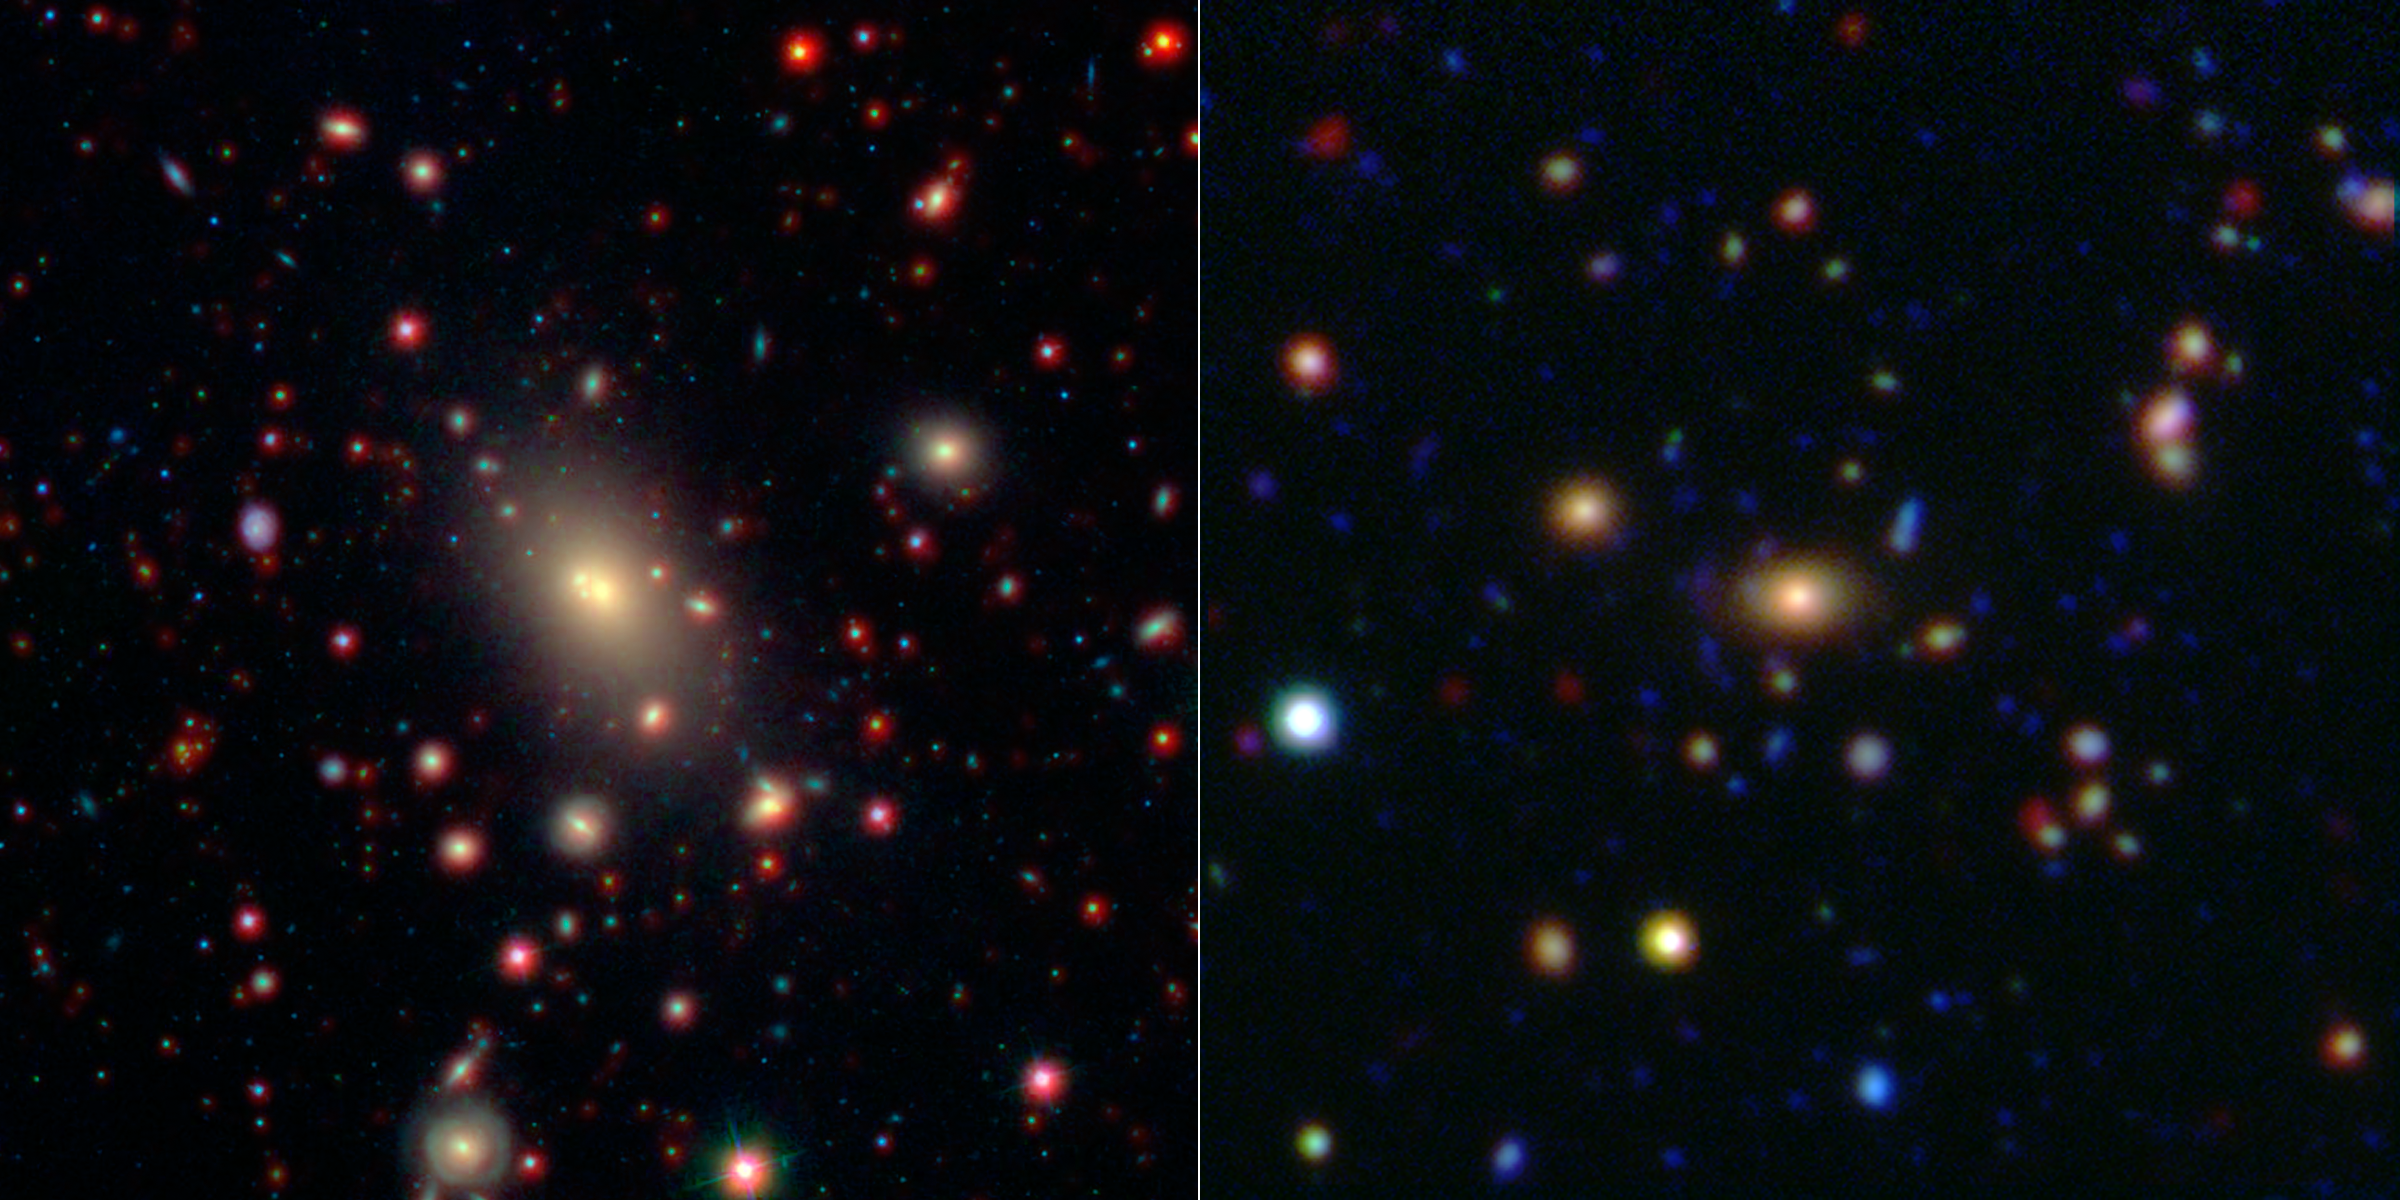

Monster in the Middle: Brightest Cluster Galaxy

This image shows two of the galaxy clusters observed by NASA's Wide-field Infrared Survey Explorer (WISE) and Spitzer Space Telescope missions. Galaxy clusters are among the most massive structures in the universe. The central and largest galaxy in each grouping, called the brightest cluster galaxy or BCG, is seen at the center of each image.

The image on the left shows the cluster known as Abell 2199, which is relatively nearby at a distance of 400 million light-years from Earth (redshift of 0.0302). This image combines infrared data from WISE (in red) with shorter wavelengths of light extending into the visible spectrum from the Sloan Digital Sky Survey (in blue and green).

On the right is the cluster ISCS 1433.9+3330, which is significantly farther away at a distance of 4.4 billion light-years (redshift of 0.42). Infrared data from Spitzer (red) is combined with similar shorter wavelength data taken by the Mayall Telescope on Kitt Peak, Ariz.

Credit: NASA/JPL-Caltech/SDSS/NOAO